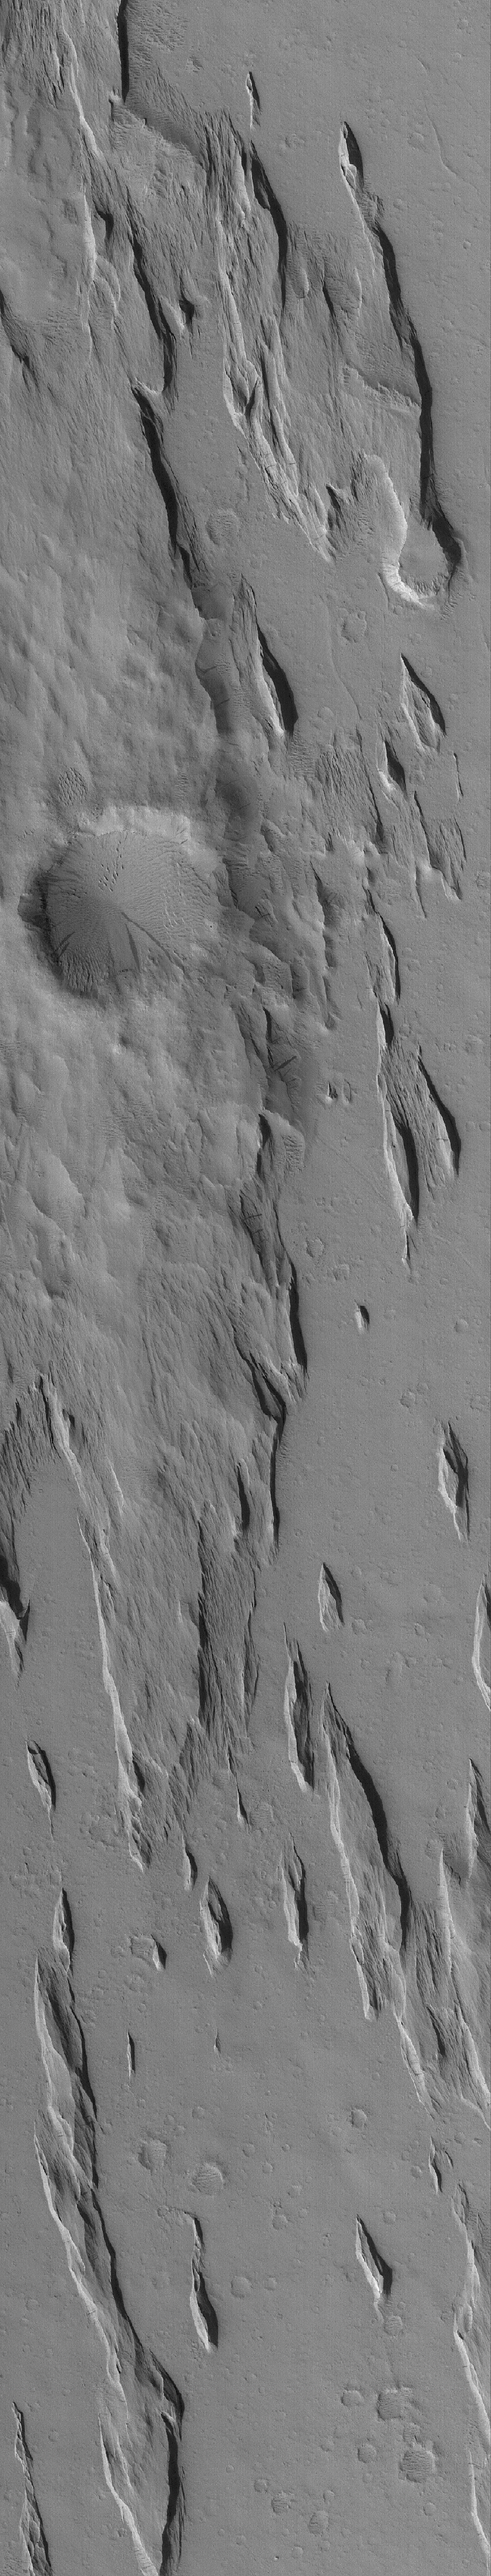

Amazonis Yardangs

26 August 2005
This Mars Global Surveyor (MGS) Mars Orbiter Camera (MOC) image shows yardangs — a typical ridge pattern formed by wind erosion — in southern Amazonis. Some time after the wind erosion occurred, conditions changed and, instead of erosion, the region experienced deposition by a relatively thin, uniform coating of dust. It is this coating of dust that gives the region a monotone appearance. Dark streaks occurring on slopes are formed by avalanching of the dry dust.

Location near: 10.1°N, 156.9°W
Image width: width: ~3 km (~1.9 mi)
Illumination from: lower left
Season: Northern Autumn

Credit: NASA/JPL/Malin Space Science Systems